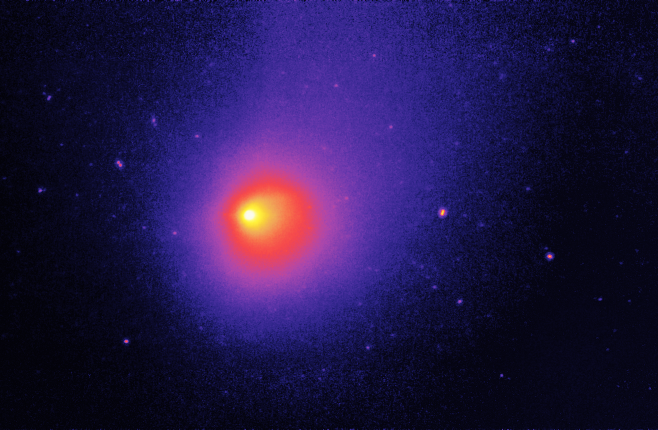

Comet Schwassmann-Wachmann 1

NASA's Spitzer Space Telescope has captured an image of an unusual comet that experiences frequent outbursts, which produce abrupt changes in brightness. Periodic comet Schwassmann-Wachmann I (P/SW-1) has a nearly circular orbit just outside that of Jupiter, with an orbital period of 14.9 years. It is thought that the outbursts arise from the build-up of internal gas pressure as the heat of the Sun slowly evaporates frozen carbon dioxide and carbon monoxide beneath the blackened crust of the comet nucleus. When the internal pressure exceeds the strength of the overlying crust, a rupture occurs, and a burst of gas and dust fragments is ejected into space at speeds of 450 miles per hour (200 meters per second).

This 24-micron image of P/SW-1 was obtained with Spitzer's multiband imaging photometer. The image shows thermal infrared emission from the dusty coma and tail of the comet. The nucleus of the comet is about 18 miles (30 kilometers) in diameter and is too small to be resolved by Spitzer. The micron-sized dust grains in the coma and tail stream out away from the Sun. The dust and gas comprising the comet's nucleus is part of the same primordial materials from which the Sun and planets were formed billions of years ago. The complex carbon-rich molecules they contain may have provided some of the raw materials from which life originated on Earth.

Schwassmann-Wachmann 1 is thought to be a member of a relatively new class of objects called "Centaurs," of which 45 objects are known. These are small icy bodies with orbits between those of Jupiter and Neptune. Astronomers believe that Centaurs are recent escapees from the Kuiper Belt, a zone of small bodies orbiting in a cloud at the distant reaches of the solar system.

Two asteroids, 1996 GM36 (left) and 5238 Naozane (right) were serendipitously captured in the comet image. Because they are closer to us than the comet and have faster orbital velocities, they appear to move relative to the comet and background stars, thereby producing a slight elongated appearance. The Spitzer data have allowed astronomers to use thermal measurements, which reduce the uncertainties of visible-light albedo (reflectivity) measurements, to determine their size. With radii of 1.4 and 3.0 kilometers, these are the smallest main-belt asteroids yet measured by infrared means.

Credit: NASA/JPL-Caltech/D. Cruikshank (NASA Ames) & J. Stansberry (University of Arizona)